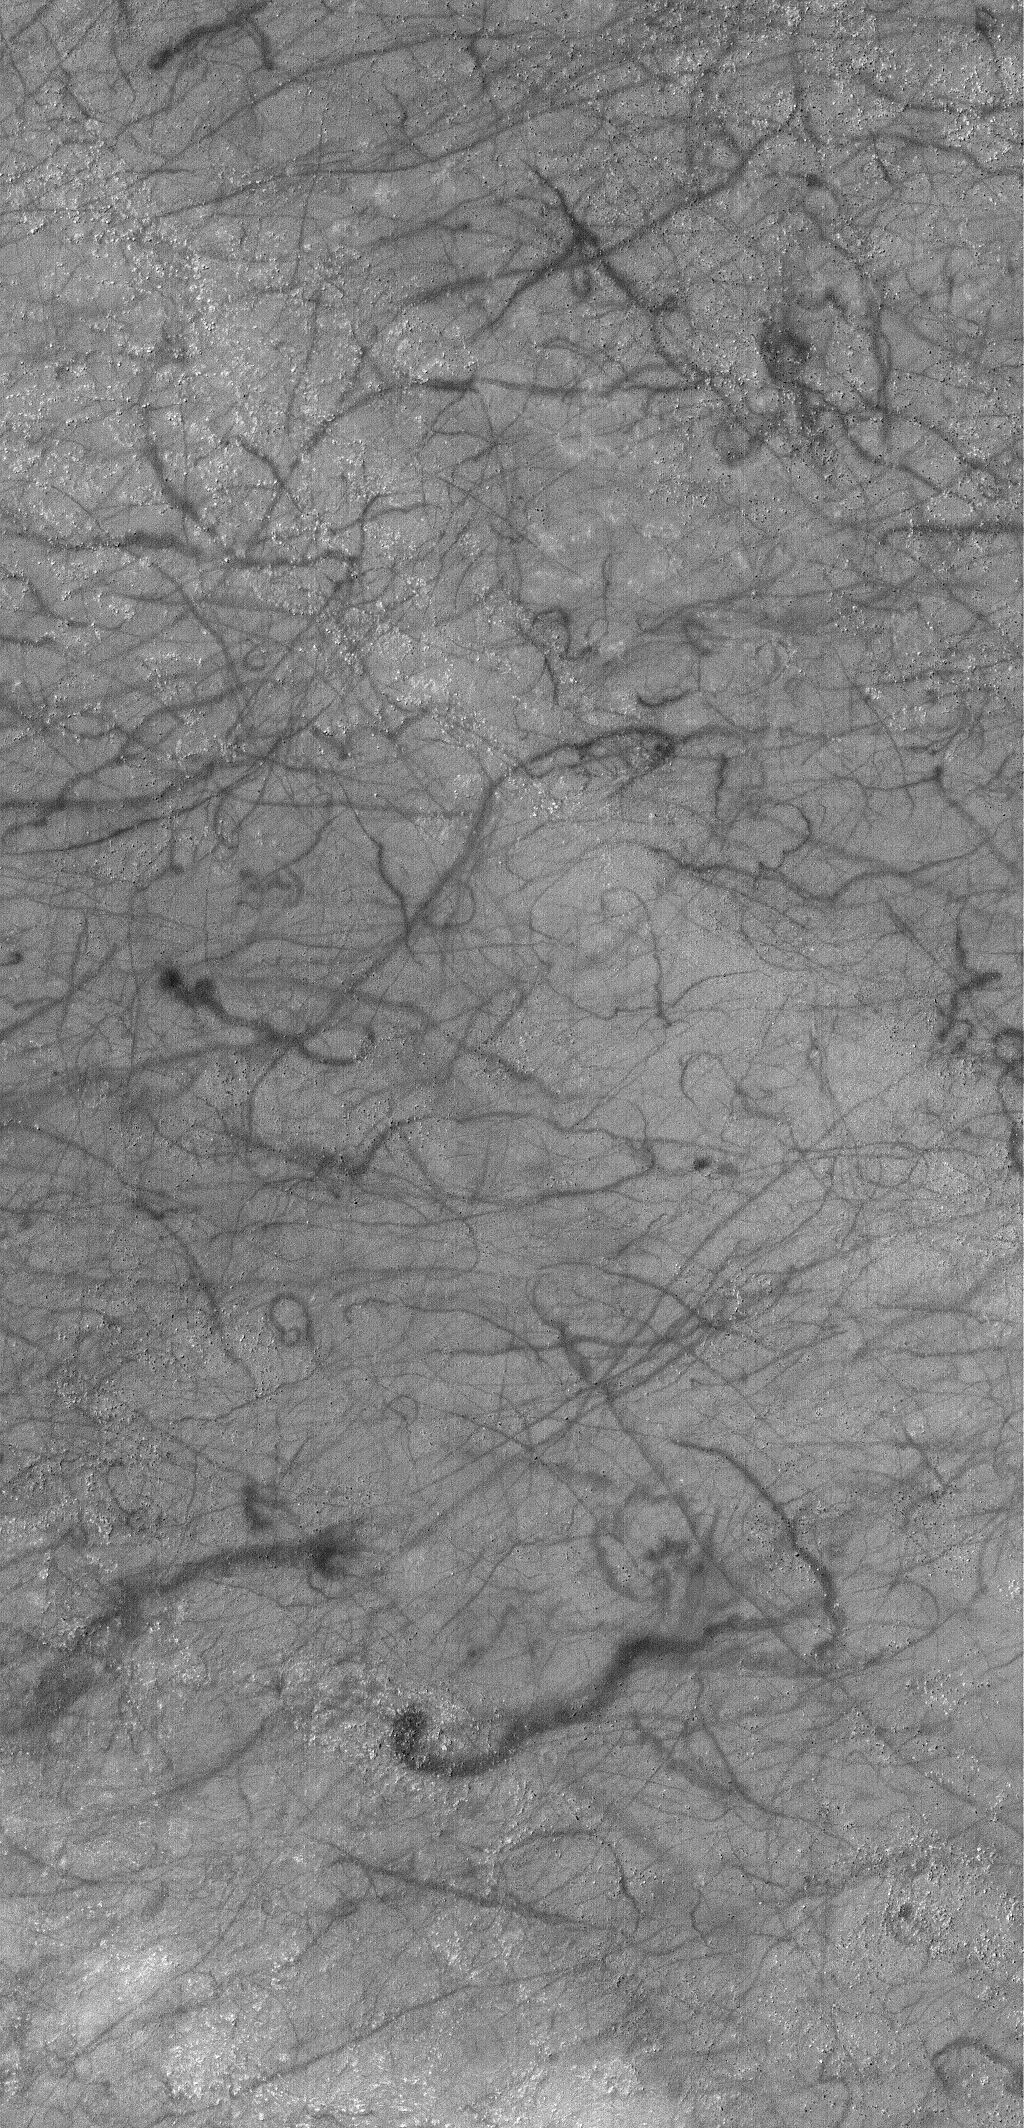

Dust Devil Art

12 December 2005
This Mars Global Surveyor (MGS) Mars Orbiter Camera (MOC) image shows dark squiggles and streaks created by passing spring and summer dust devils near Pallacopas Vallis in the martian southern hemisphere.

Location near: 53.9°S, 17.2°W
Image width: width: ~3 km (~1.9 mi)
Illumination from: upper left
Season: Southern Summer

Credit: NASA/JPL/Malin Space Science Systems